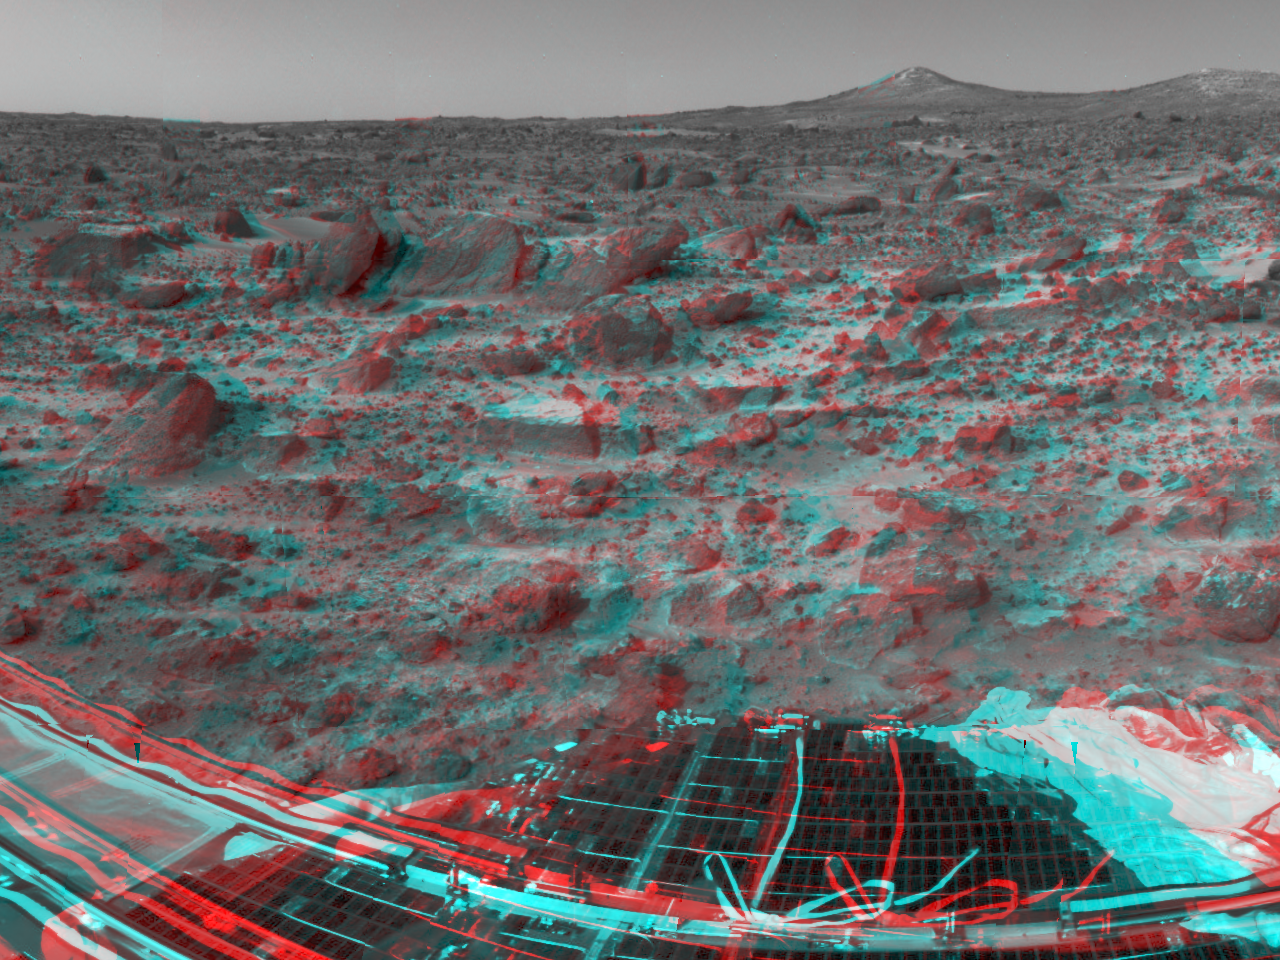

Forward Ramp and Twin Peaks – 3-D

A lander petal and the forward ramp are featured in this image, taken by the Imager for Mars Pathfinder (IMP) on Sol 3. 3D glasses are necessary to identify surface detail. There are several prominent rocks, including Wedge at left; Shark, Half-Dome, and Pumpkin in the background; and Flat Top and Little Flat Top at center.

Mars Pathfinder is the second in NASA’s Discovery program of low-cost spacecraft with highly focused science goals. The Jet Propulsion Laboratory, Pasadena, CA, developed and manages the Mars Pathfinder mission for NASA’s Office of Space Science, Washington, D.C. JPL is an operating division of the California Institute of Technology (Caltech). The Imager for Mars Pathfinder (IMP) was developed by the University of Arizona Lunar and Planetary Laboratory under contract to JPL. Peter Smith is the Principal Investigator.

Click below to see the left and right views individually.

Left
Right
Photojournal note: Sojourner spent 83 days of a planned seven-day mission exploring the Martian terrain, acquiring images, and taking chemical, atmospheric and other measurements. The final data transmission received from Pathfinder was at 10:23 UTC on September 27, 1997. Although mission managers tried to restore full communications during the following five months, the successful mission was terminated on March 10, 1998.

Credit: NASA/JPL